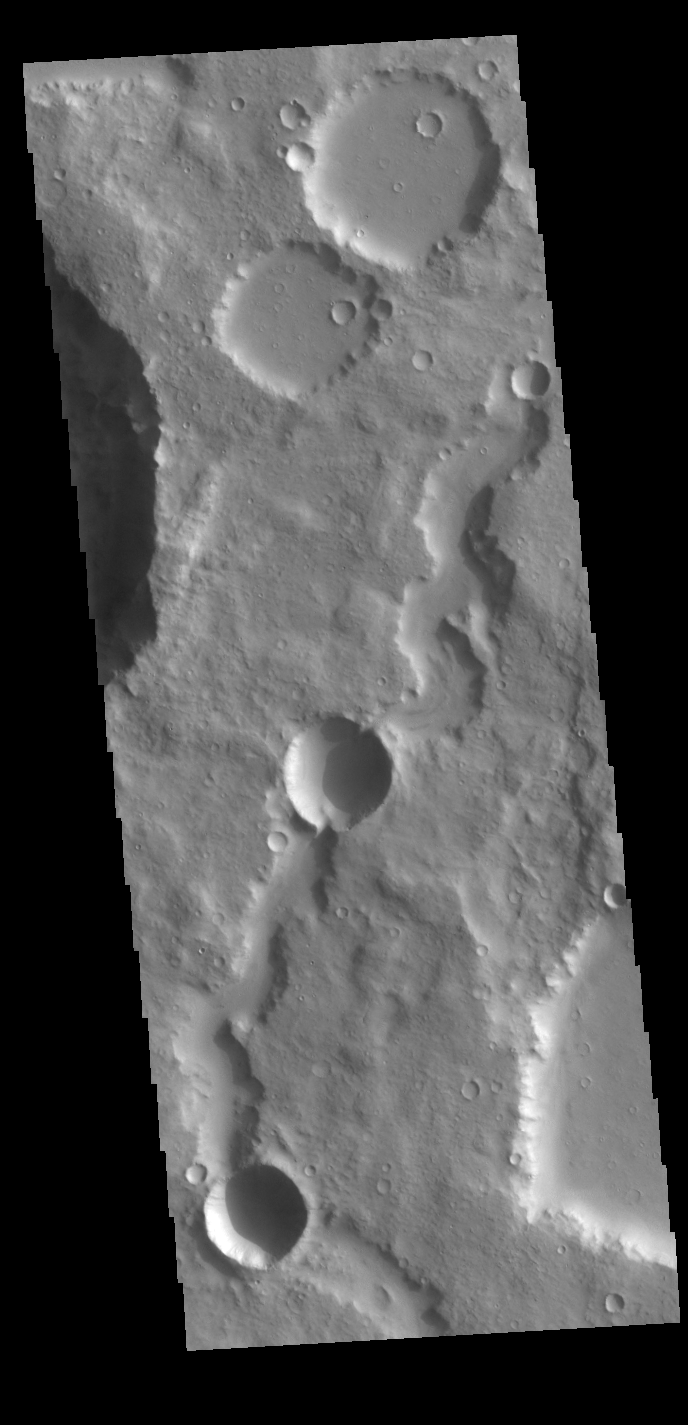

Which Formed First?

Today’s VIS image shows an unnamed channel in northern Terra Cimmeria. Two impact craters occur along the length of the channel. The crater rims are higher than the channel floor and are not breached. This observation means the craters are “on top” of the channel, and therefore are younger than the channel. Figuring out which feature formed first is called relative dating. We don’t know the absolute ages of either the channel or the impact craters, or how much time elapsed between the channel being carved and the impacts that resulted in the craters. All we can say is what feature formed first.

Credit: NASA/JPL-Caltech/ASU